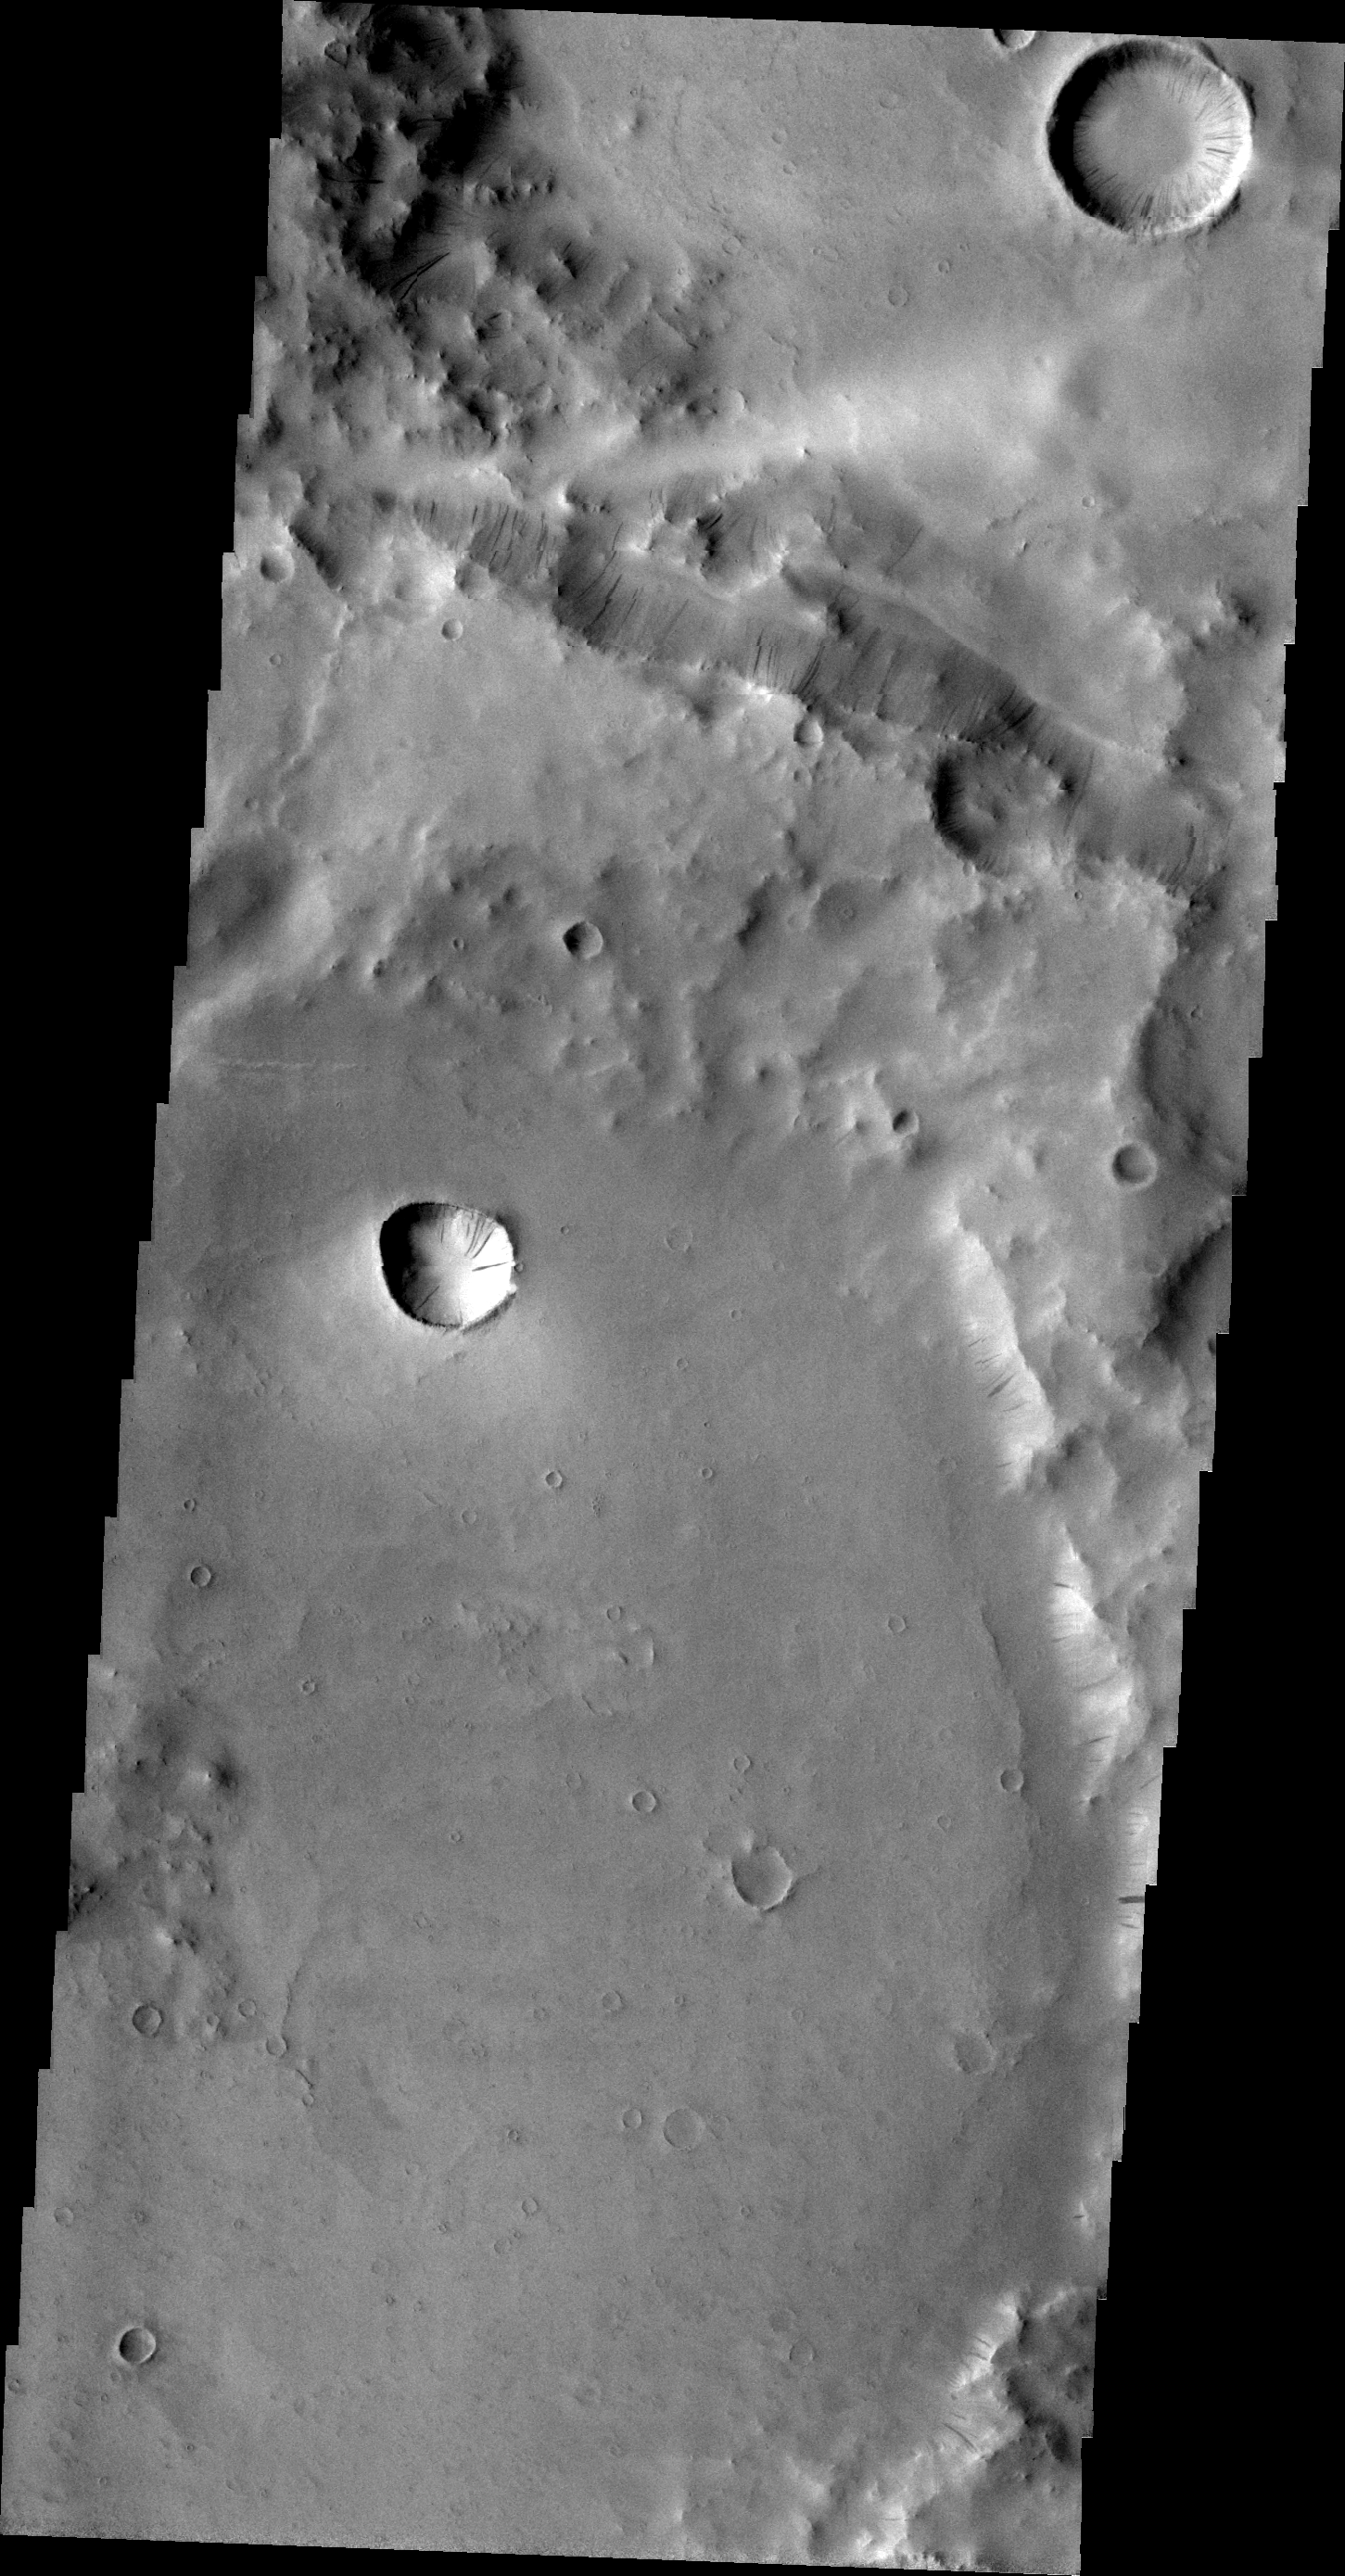

Dark Slope Streaks near Henry Crater

Dark slope streaks abound in this VIS image. The unnamed craters in this image are located east of Henry Crater.

Image information: VIS instrument. Latitude 10.2N, Longitude 27.5E. 21 meter/pixel resolution.

Please see the THEMIS Data Citation Note for details on crediting THEMIS images.

Note: this THEMIS visual image has not been radiometrically nor geometrically calibrated for this preliminary release. An empirical correction has been performed to remove instrumental effects. A linear shift has been applied in the cross-track and down-track direction to approximate spacecraft and planetary motion. Fully calibrated and geometrically projected images will be released through the Planetary Data System in accordance with Project policies at a later time.

NASA’s Jet Propulsion Laboratory manages the 2001 Mars Odyssey mission for NASA’s Office of Space Science, Washington, D.C. The Thermal Emission Imaging System (THEMIS) was developed by Arizona State University, Tempe, in collaboration with Raytheon Santa Barbara Remote Sensing. The THEMIS investigation is led by Dr. Philip Christensen at Arizona State University. Lockheed Martin Astronautics, Denver, is the prime contractor for the Odyssey project, and developed and built the orbiter. Mission operations are conducted jointly from Lockheed Martin and from JPL, a division of the California Institute of Technology in Pasadena.

Credit: NASA/JPL/ASU